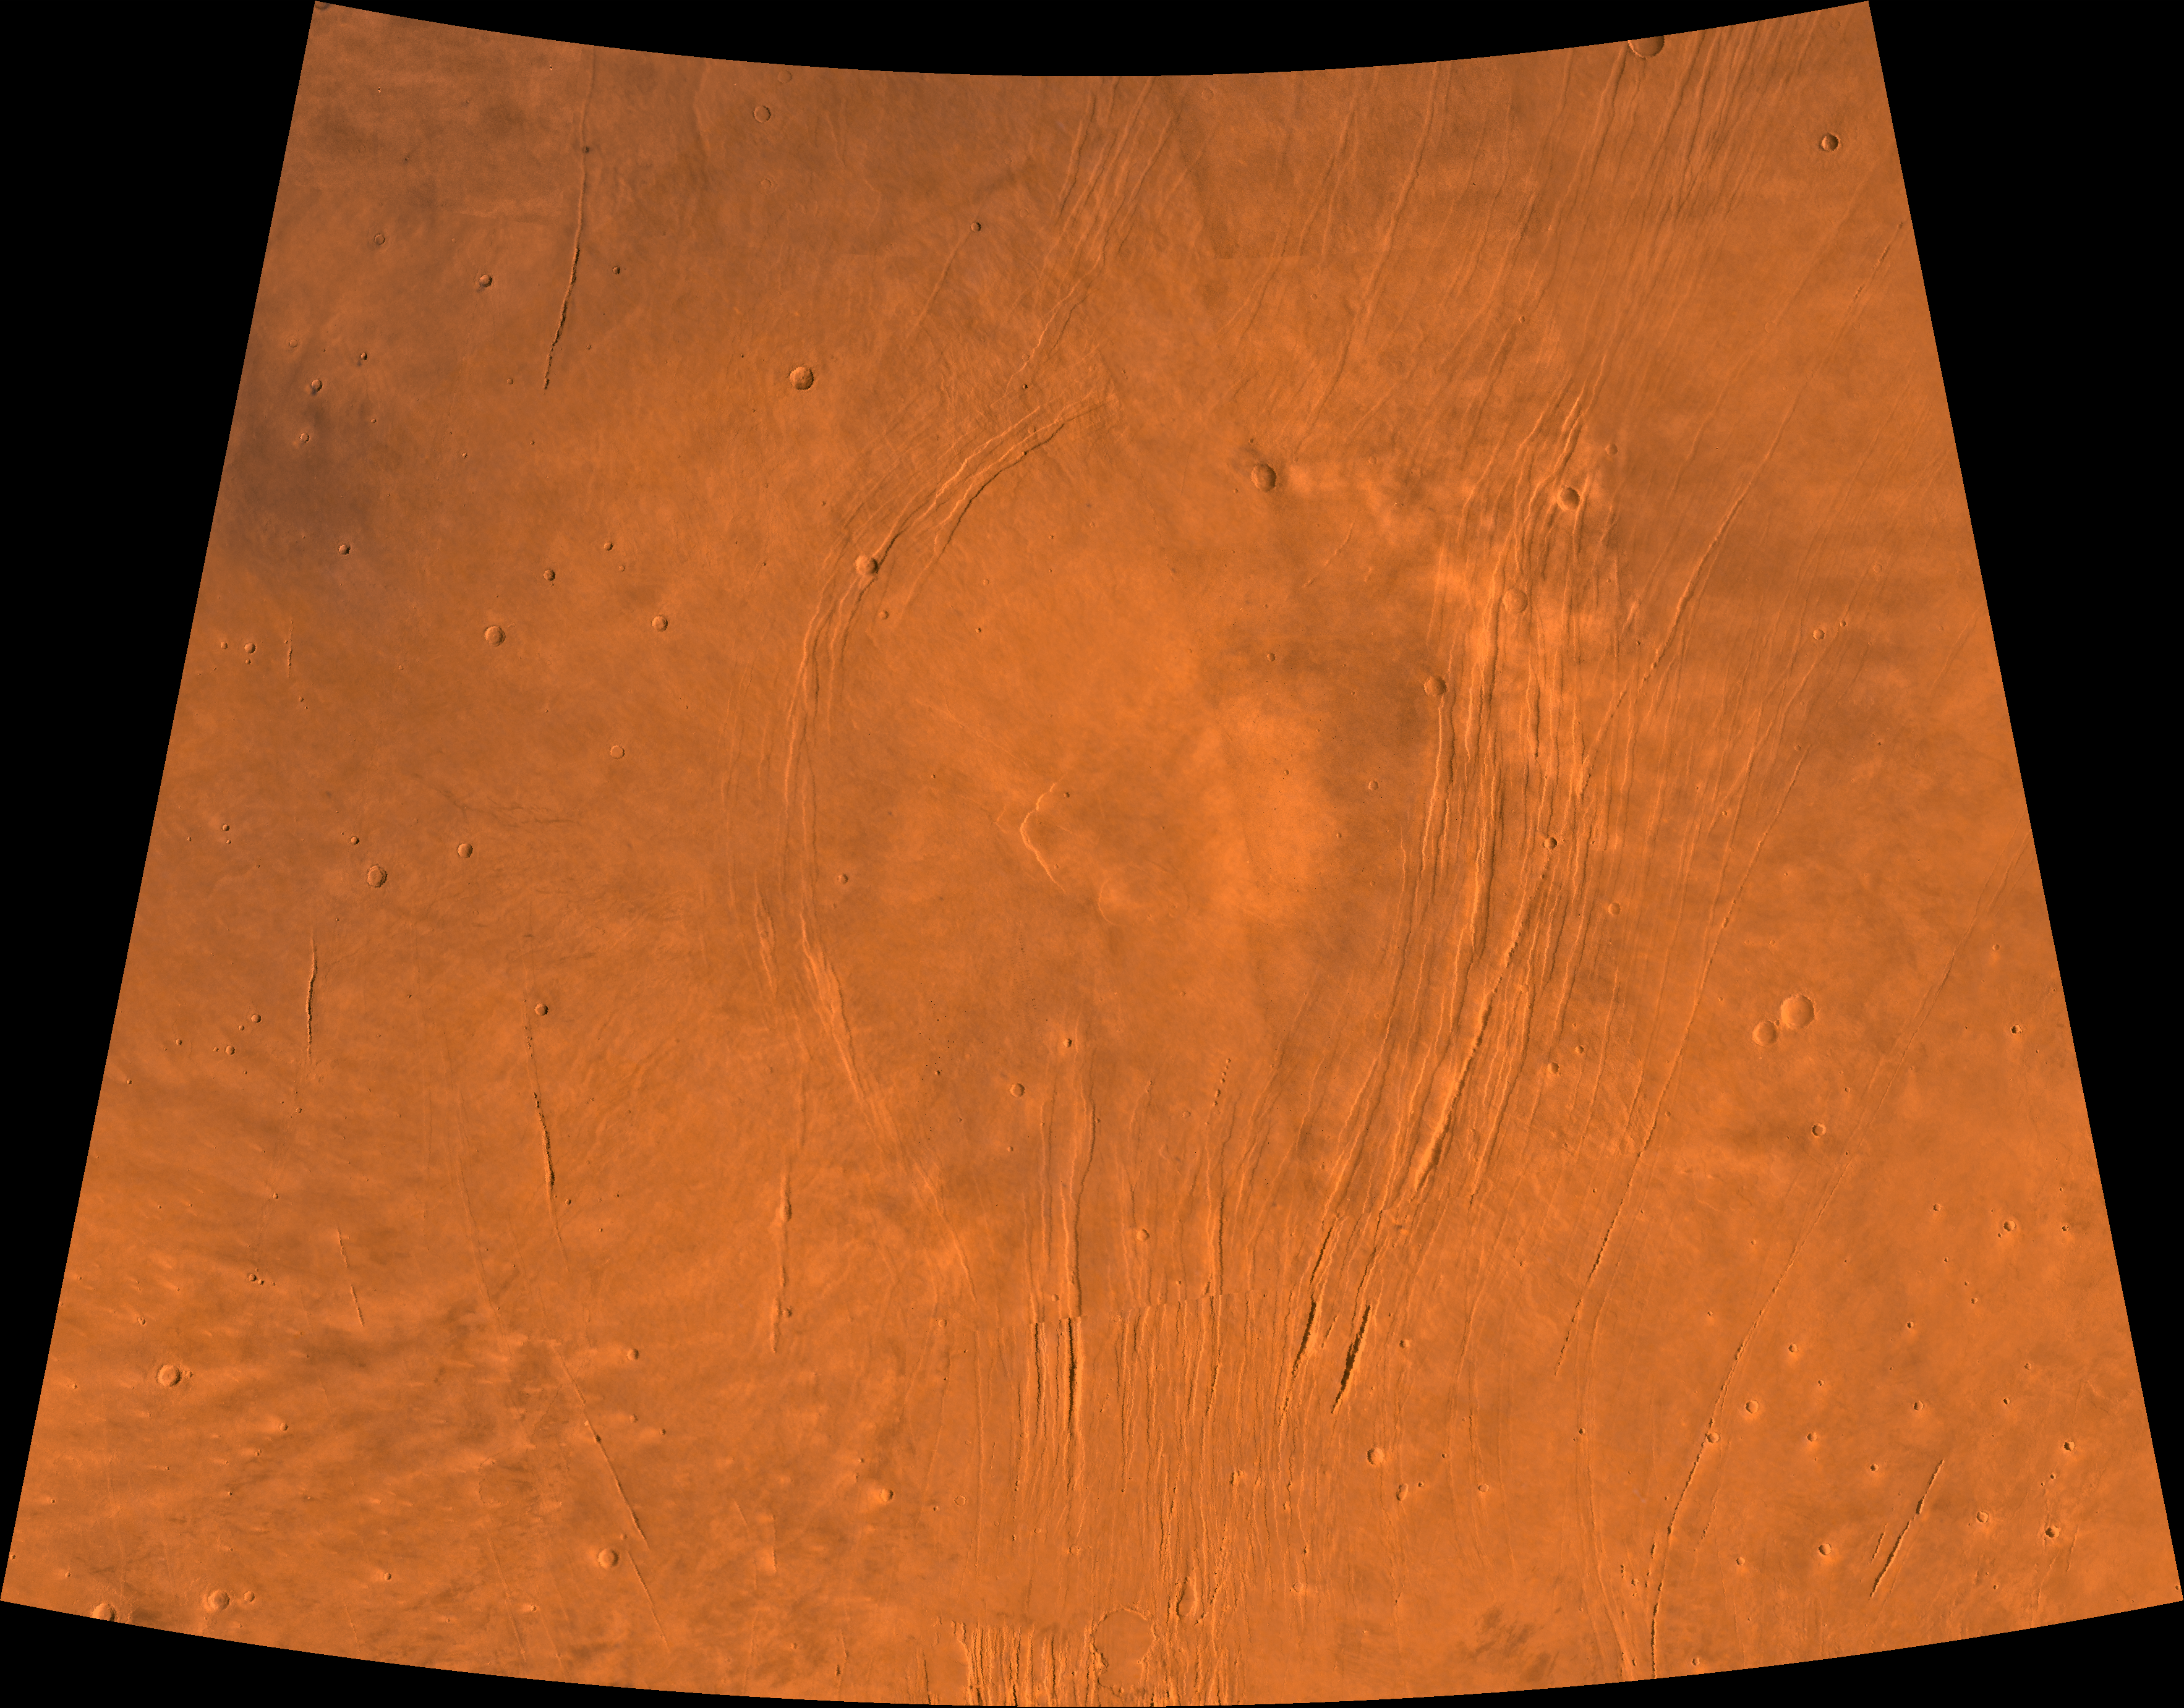

Alba Patera

A color image of the Alba Patera region of Mars; north toward top. The scene shows a central circular depression surrounded by splays of fractures, named Alba Fossae (west of Alba Patera) and Tantalus Fossae (east of Alba Patera). A patera (Latin for shallow dish or saucer) is a volcano of broad areal extent with little vertical relief; a fossa is a linear depression.

This image is a composite of Viking medium-resolution images in black and white and low-resolution images in color. The image extends from latitude 30 degrees N. to 50 degrees N. and from longitude 95 degrees to 125 degrees; Lambert projection.

Alba Patera has a 100-km-diameter caldera at its center surrounded by a fracture ring. In total, the approximately 1,200- km-diameter Alba Patera far exceeds any other known volcano in areal extent; it covers eight times the area of Olympus Mons (the highest volcano in the Solar System) but reaches only about 6 km in height. The patera lies directly north of the Tharsis bulge, which encompasses the most intensely and most recently active volcanic region of the planet. The fossae of the Alba area are fault-bound graben that can be traced south through the Tharsis bulge and therefore likely formed by upwarping of the Tharsis bulge as well as the coeval upwelling of Alba Pateria magma.

Credit: NASA/JPL/USGS